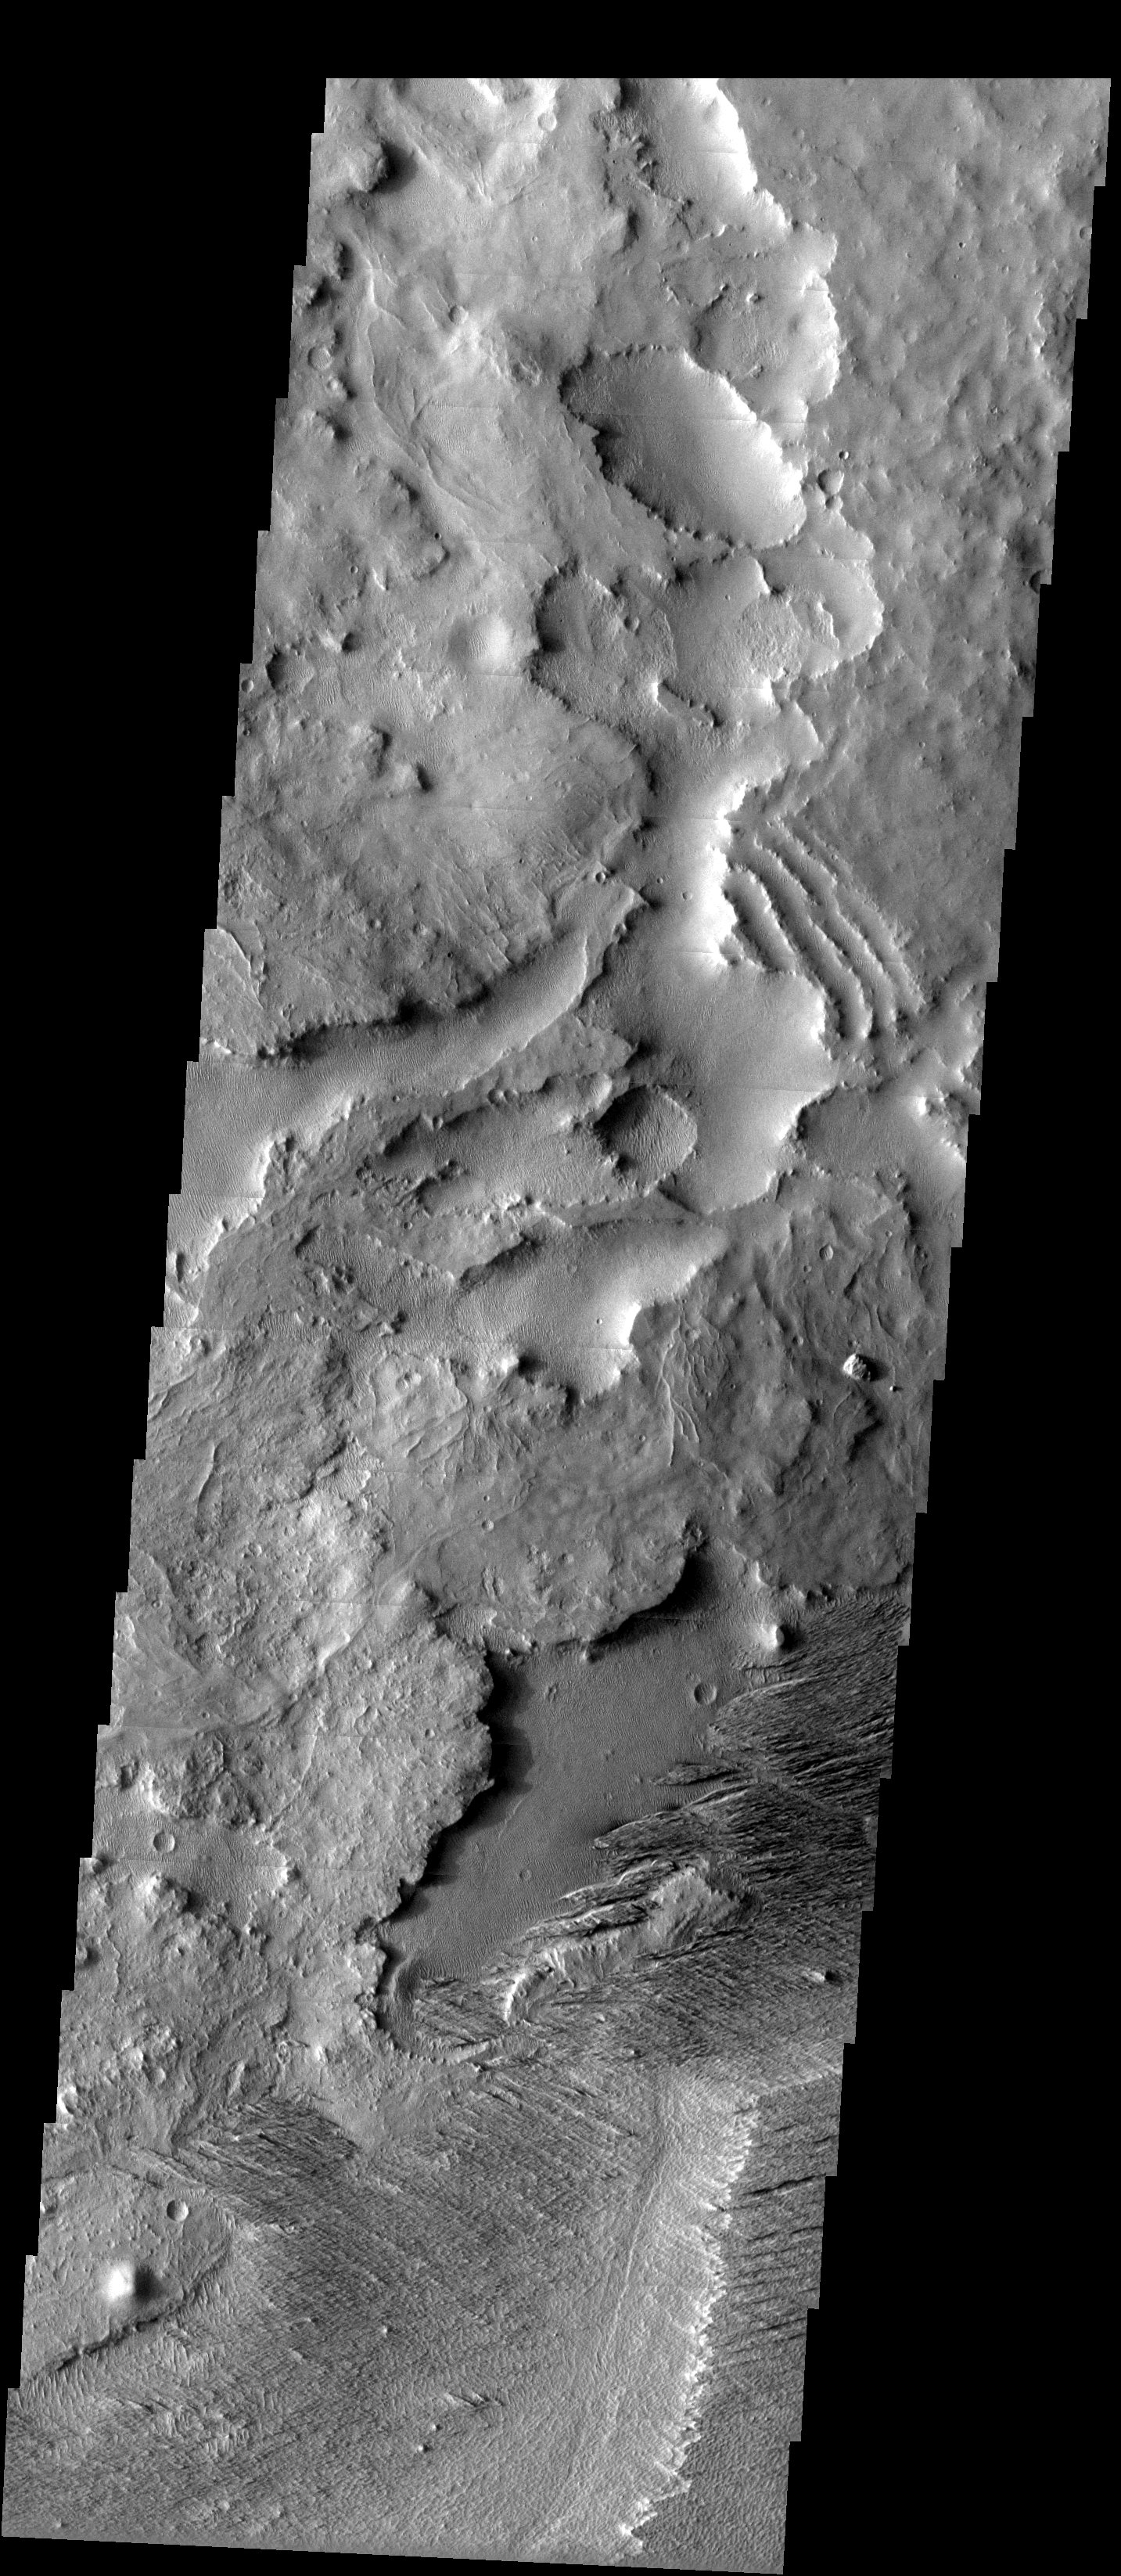

Deposition + Erosion = Textures

Released 7 May 2003

Toward the westernmost extent of the Medusae Fossae Formation, a 5000+ km long belt of eroding sediments, the interleaving of erosional surfaces produces dramatic textural variations. In the lower third of this image, the cross-hatched MFF layer is being stripped back from a surface that was already heavily eroded before the MFF layer was deposited. Also, note the sinuous and, in places, dendritic ridges that are either linear dunes or inverted channels.

Image information: VIS instrument. Latitude -3.9, Longitude 154.1East (205.9). 19 meter/pixel resolution.

Note: this THEMIS visual image has not been radiometrically nor geometrically calibrated for this preliminary release. An empirical correction has been performed to remove instrumental effects. A linear shift has been applied in the cross-track and down-track direction to approximate spacecraft and planetary motion. Fully calibrated and geometrically projected images will be released through the Planetary Data System in accordance with Project policies at a later time.

NASA’s Jet Propulsion Laboratory manages the 2001 Mars Odyssey mission for NASA’s Office of Space Science, Washington, D.C. The Thermal Emission Imaging System (THEMIS) was developed by Arizona State University, Tempe, in collaboration with Raytheon Santa Barbara Remote Sensing. The THEMIS investigation is led by Dr. Philip Christensen at Arizona State University. Lockheed Martin Astronautics, Denver, is the prime contractor for the Odyssey project, and developed and built the orbiter. Mission operations are conducted jointly from Lockheed Martin and from JPL, a division of the California Institute of Technology in Pasadena.

Credit: NASA/JPL/Arizona State University